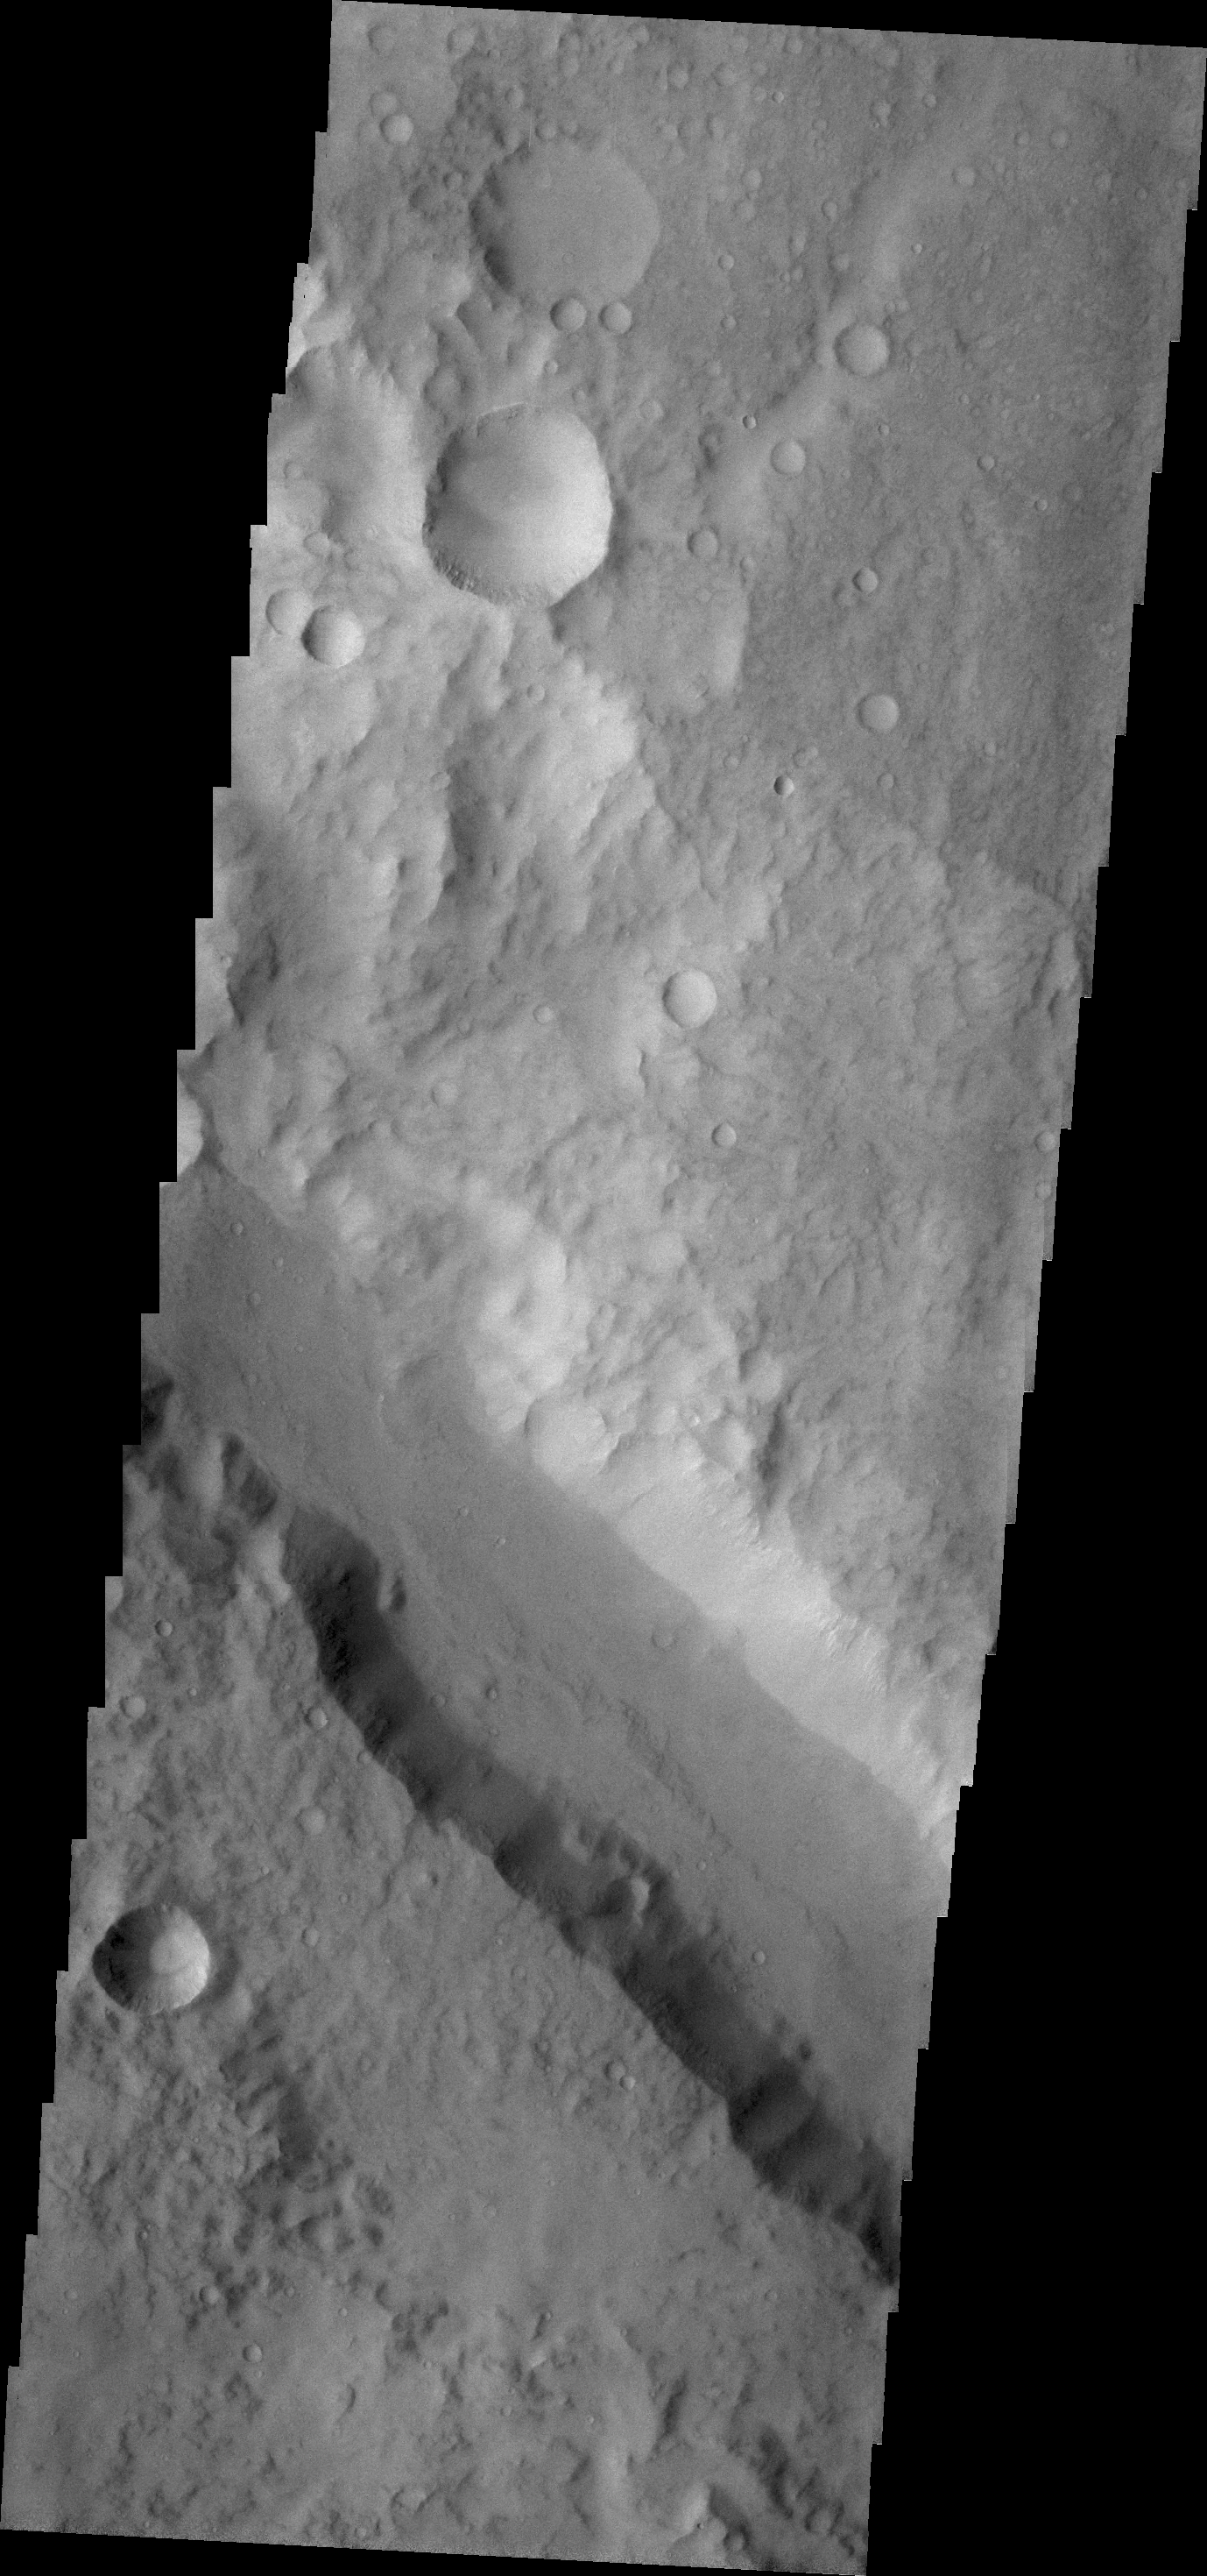

Ma’adim Valles

Ma’adim Valles is the channel crossing this VIS image.

Credit: NASA/JPL/ASU